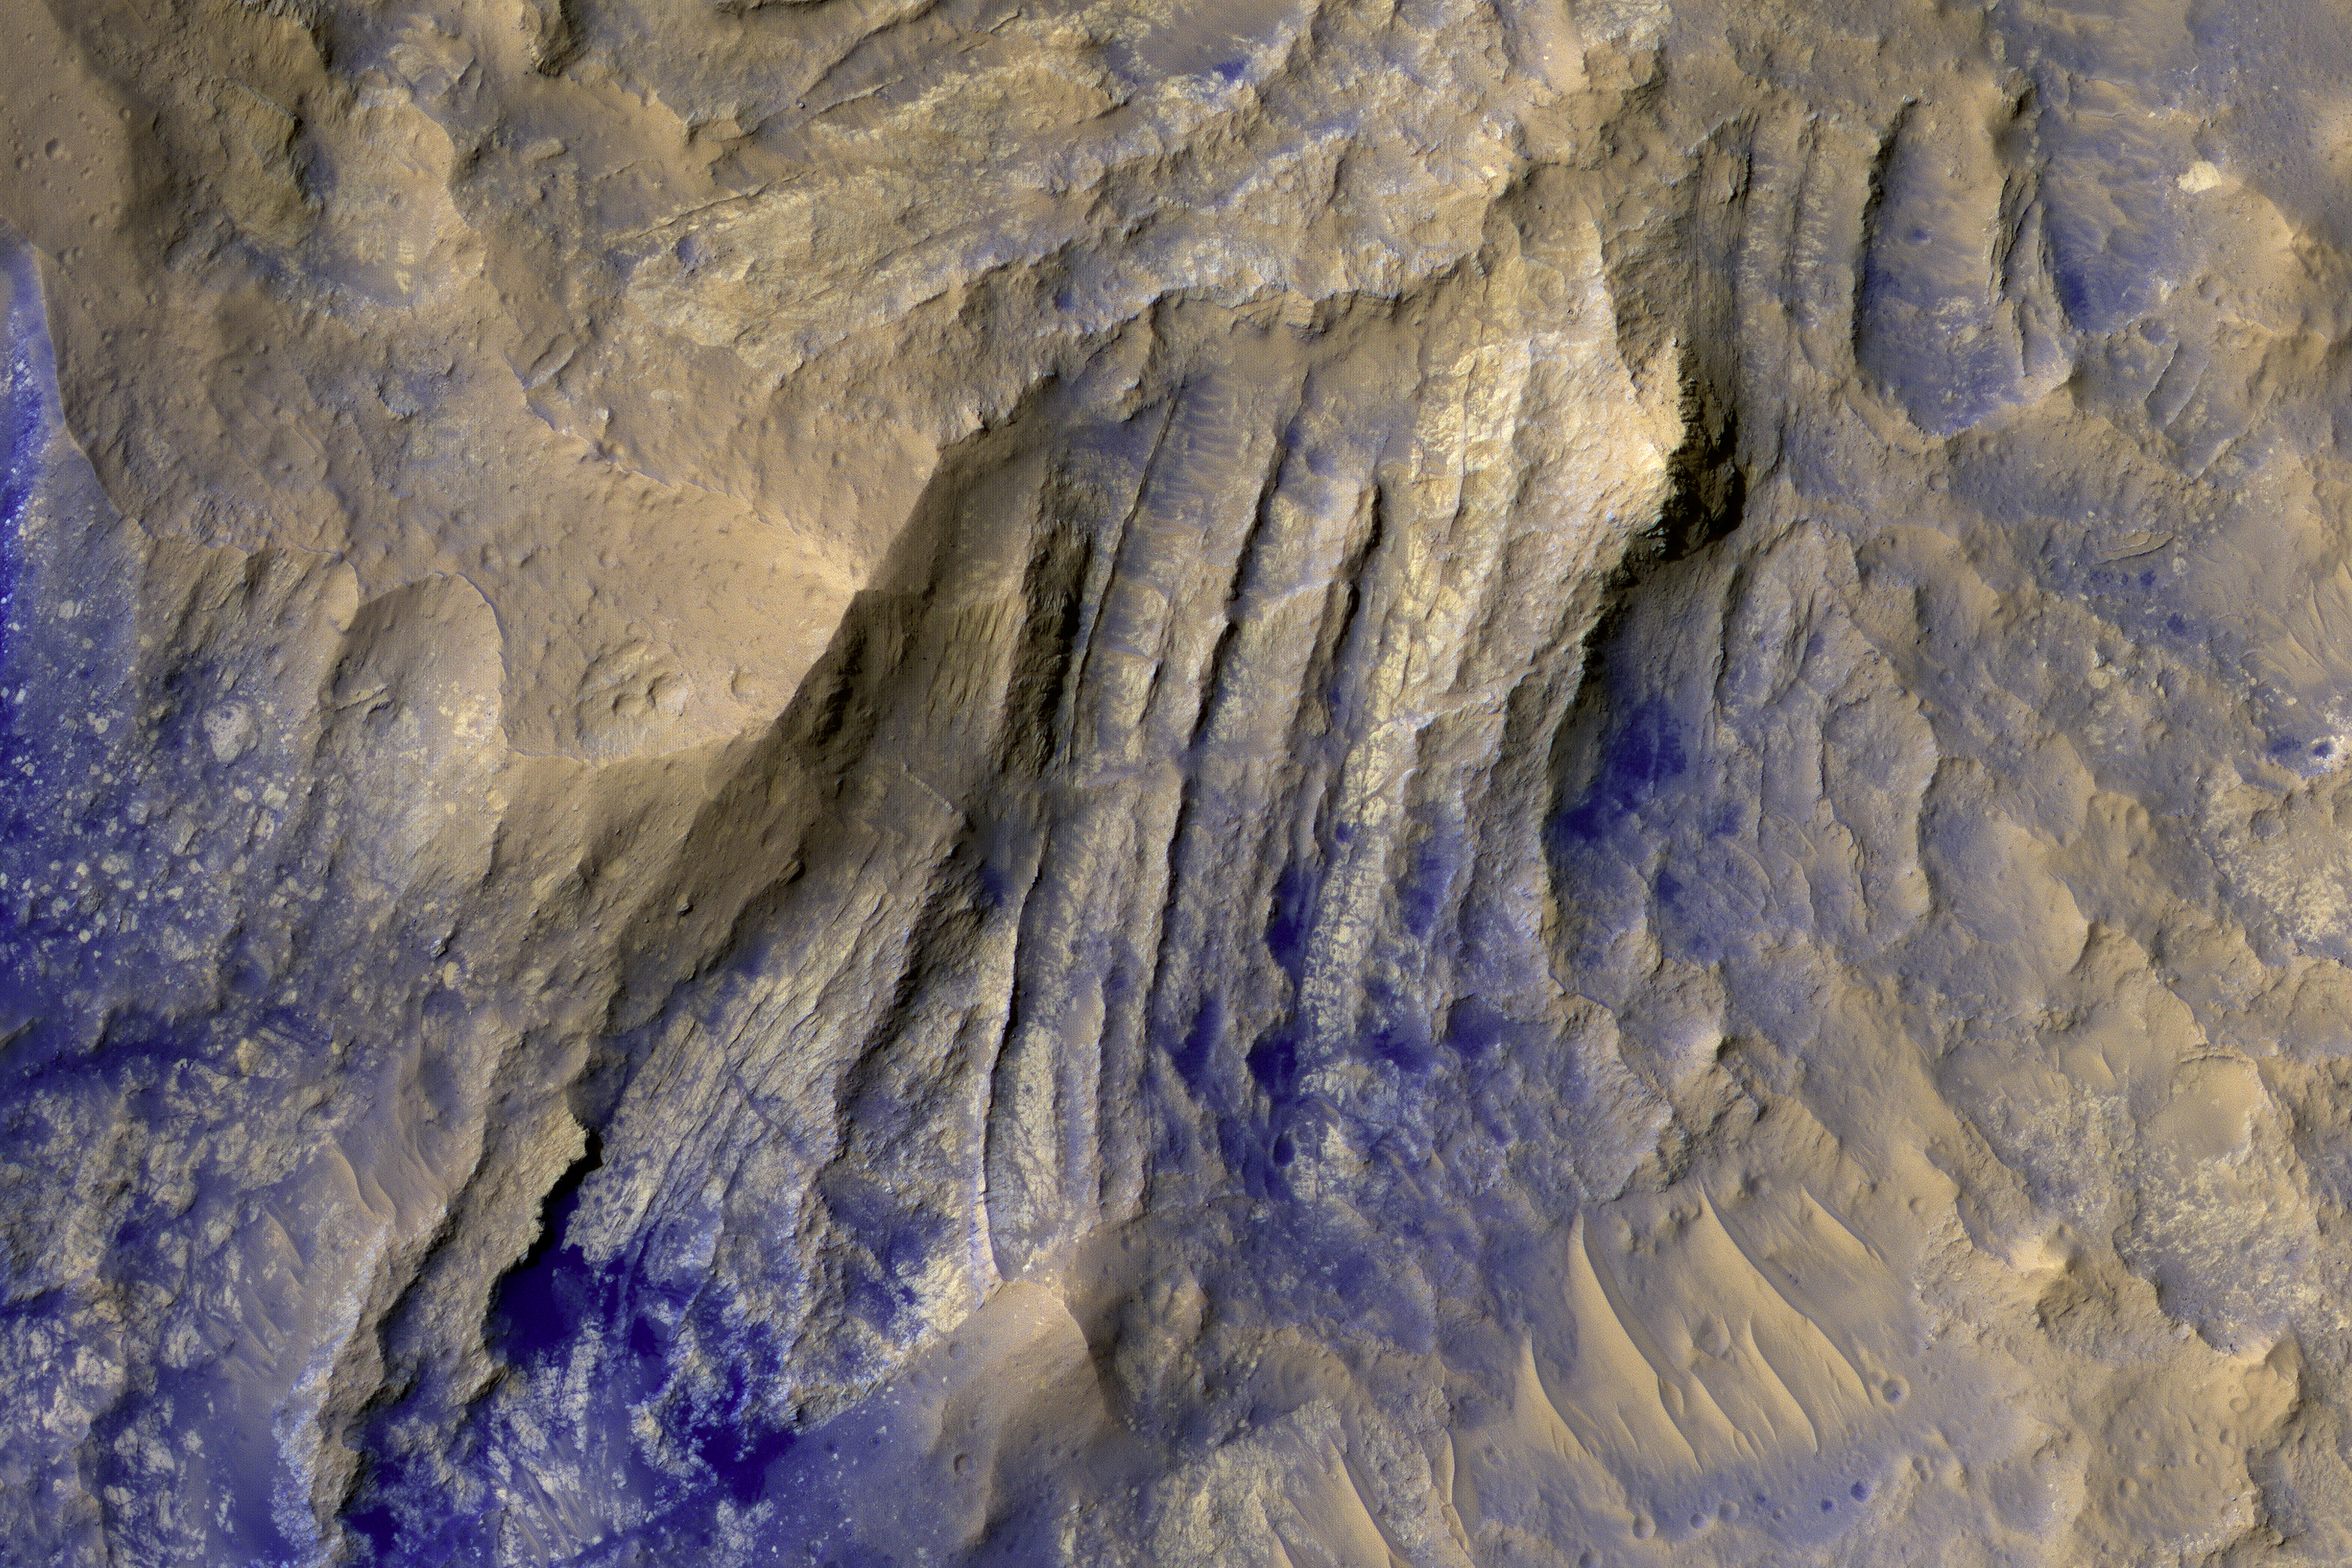

The Beauty of Layered Stratigraphy

The layered bedrock in this image was brought from several kilometers of depth during the formation of this 44 kilometer wide crater in the volcanic plains of Lunae Planum.

As these layers were exhumed and brought to nearly vertical orientations, faulting and fracturing occurred and breccia dikes formed. Breccias are rocks consisting of angular and sharp fragments, and a dike is a fracture that has been widened by forces pulling apart the rock while simultaneously filling it with rocky materials. Breccia dikes are a common feature in terrestrial craters and can now be recognized in brilliant preservation on Mars.

This high-resolution, false-color image cutout above allows us to see a cross-cutting breccia dike near the bottom of the image.

This is a stereo pair with ESP_017055_1975.

The University of Arizona, Tucson, operates HiRISE, which was built by Ball Aerospace & Technologies Corp., Boulder, Colo. NASA’s Jet Propulsion Laboratory, a division of Caltech in Pasadena, California, manages the Mars Reconnaissance Orbiter Project for NASA’s Science Mission Directorate, Washington.

Credit: NASA/JPL-Caltech/Univ. of Arizona